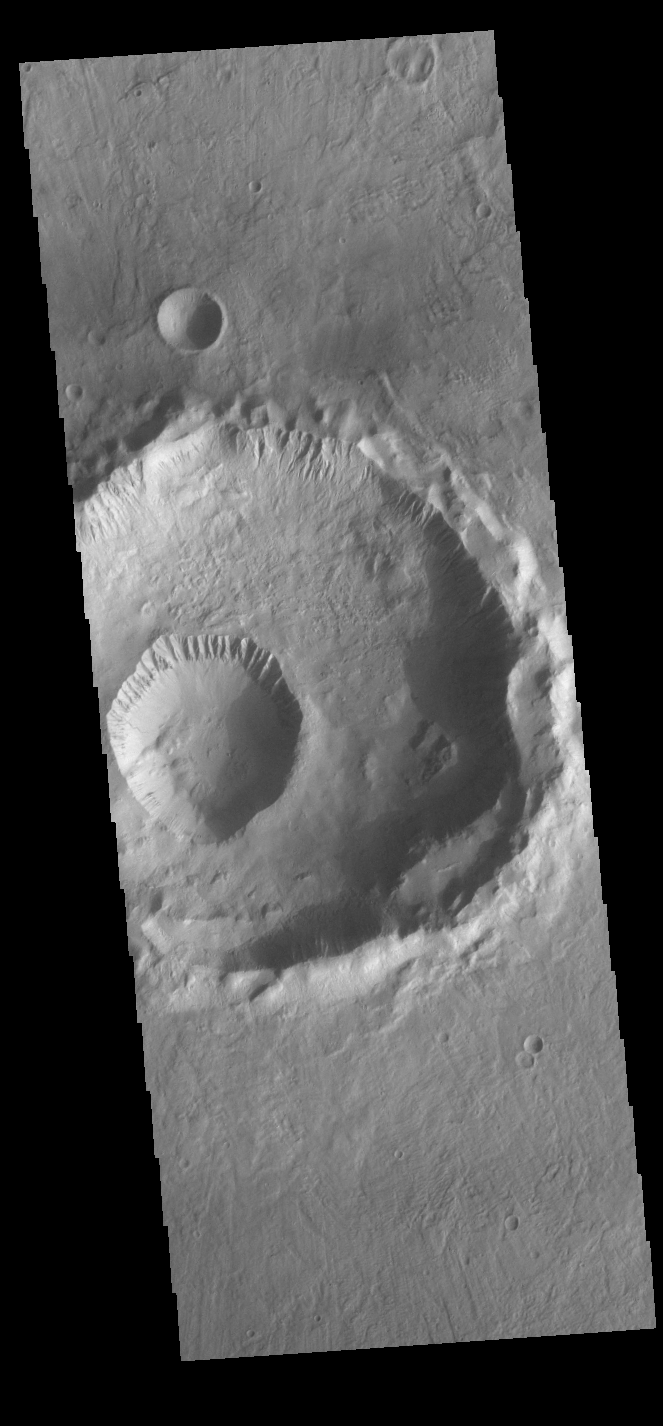

Gasa Crater

This VIS image shows Gasa Crater located on the floor of a larger unnamed crater Eridania Planitia. Gullies dissect the rims of both craters.

Credit: NASA/JPL-Caltech/ASU